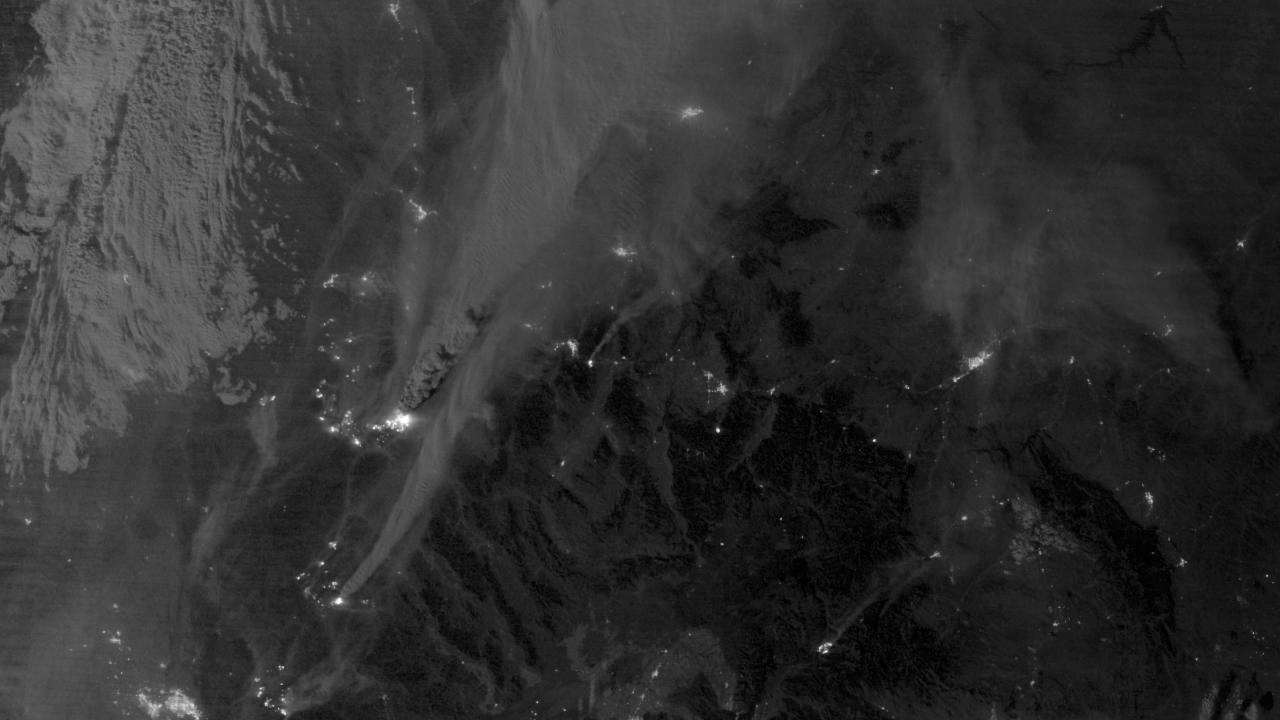

Mustang Complex Fires in Idaho

On August 29, 2012, the Visible Infrared Imaging Radiometer Suite (VIIRS) on the Suomi NPP satellite captured this nighttime view of wildfires burning in Idaho and Montana. The image was captured by the VIIRS “day-night band,” which detects light in a range of wavelengths from green to near-infrared and uses filtering techniques to observe signals such as gas flares, auroras, wildfires, city lights, and reflected moonlight. When the image was acquired, the moon was in its waxing gibbous phase, meaning it was more than half-lit, but less than full. Numerous hot spots from the Mustang Complex Fire are visible in northern Idaho. A plume of thick, billowing smoke streams west from the brightest fires near the Idaho-Montana border. The Halstead and Trinity Ridge fires are visible to the south. In addition to the fires, city lights from Boise and other smaller cities appear throughout the image. A bank of clouds is located west of the Mustang Complex, over southeastern Washington and northeastern Oregon. The Operational Line System (OLS)—an earlier generation of night-viewing sensors on the U.S. Defense Meteorological Satellite Program (DMSP) satellites—was also capable of detecting fires at night. But the VIIRS “day-night band” is far better than OLS at resolving them. Each pixel of an VIIRS image shows roughly 740 meters (0.46 miles), compared to the 3-kilometer footprint (1.86 miles) on the OLS system. NASA Earth Observatory image by Jesse Allen and Robert Simmon, using VIIRS Day-Night Band data from the Suomi National Polar-orbiting Partnership. Suomi NPP is the result of a partnership between NASA, the National Oceanic and Atmospheric Administration, and the Department of Defense.

Credit: NASA Earth Observatory Click here